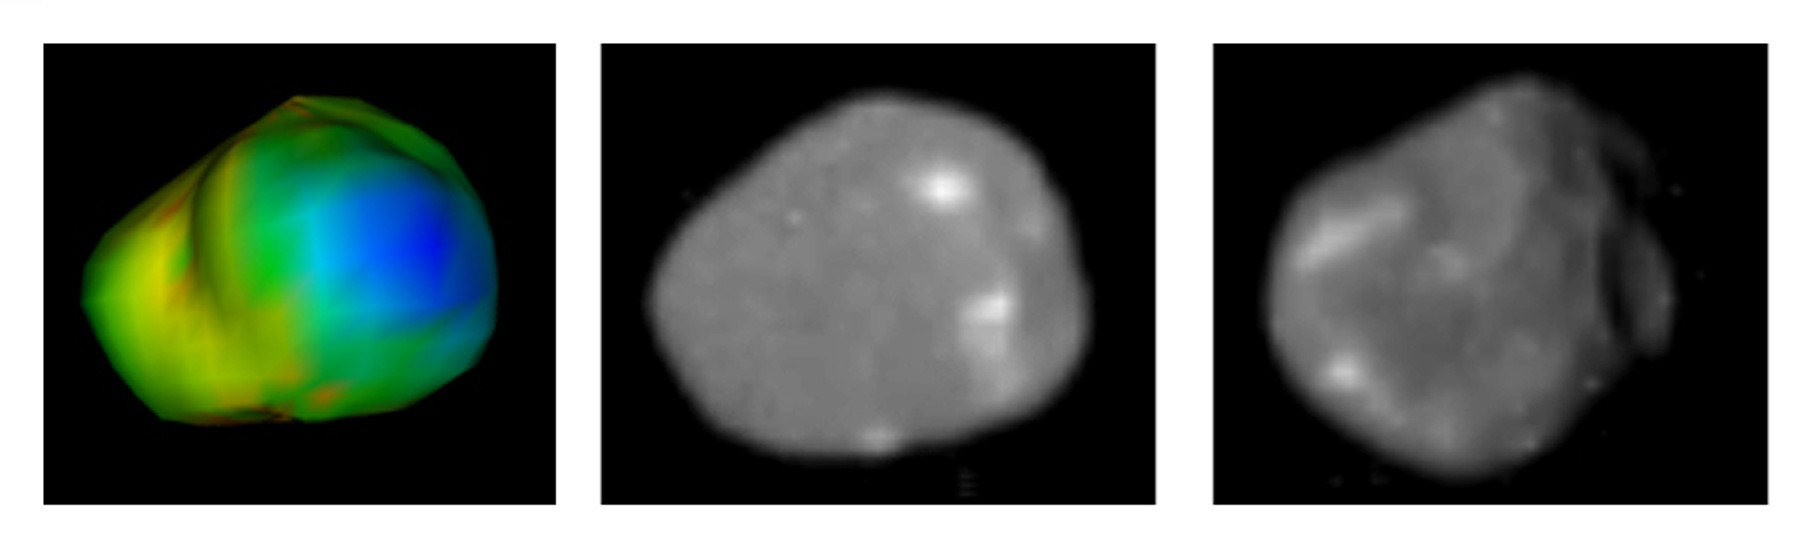

Amalthea, A Rubble-Pile Moon

These images of Jupiter’s moon Amalthea were taken with NASA’s Galileo and Voyager spacecraft. Recent findings show that Amalthea is almost pure water ice, hinting that it may not have formed where it now orbits. This information challenges long-held theories about how moons form around giant planets.

The image on the left shows the escape velocities color-coded on a shape model of Amalthea with the same viewpoint as the Voyager spacecraft image in the middle panel. Blue represents the lowest escape velocity, barely 1 meter per second (about 3 feet) near the anti-Jupiter end, while red (barely visible) shows the region of much higher escape velocity, nearly 90 meters per second (295 feet). The low escape velocities result from the low density of Amalthea and from its rapid rotation as it orbits Jupiter.

The middle image is a composite from both Galileo and NASA’s Voyager spacecraft (see PIA02530) and shows Amalthea from the anti-Jupiter side. The visible area is about 150 kilometers (93 miles) across. The Sun is behind the spacecraft, resulting in loss of visible shadows. The brighter markings on the ends of a ridge are prominent in this view.

On the right is a Galileo image of Amalthea, (see PIA02532), with the bright spots on the end of Amalthea seen from the leading side of the satellite. Here the Sun is to the left and topography, such as the impact crater at the right, is visible.

Amalthea is Jupiter’s fifth largest moon. It orbits about 181,000 kilometers (112,468 miles) from Jupiter, considerably closer than the Moon orbits Earth. It measures about 168 miles in length and half that in width. Galileo passed within about 99 miles of the moon on Nov. 5, 2002. After more than 30 close encounters with Jupiter’s four largest moons, the Amalthea flyby was the last moon flyby for Galileo. The mission began orbiting the planet in 1995.

Credit: NASA/JPL/Cornell University